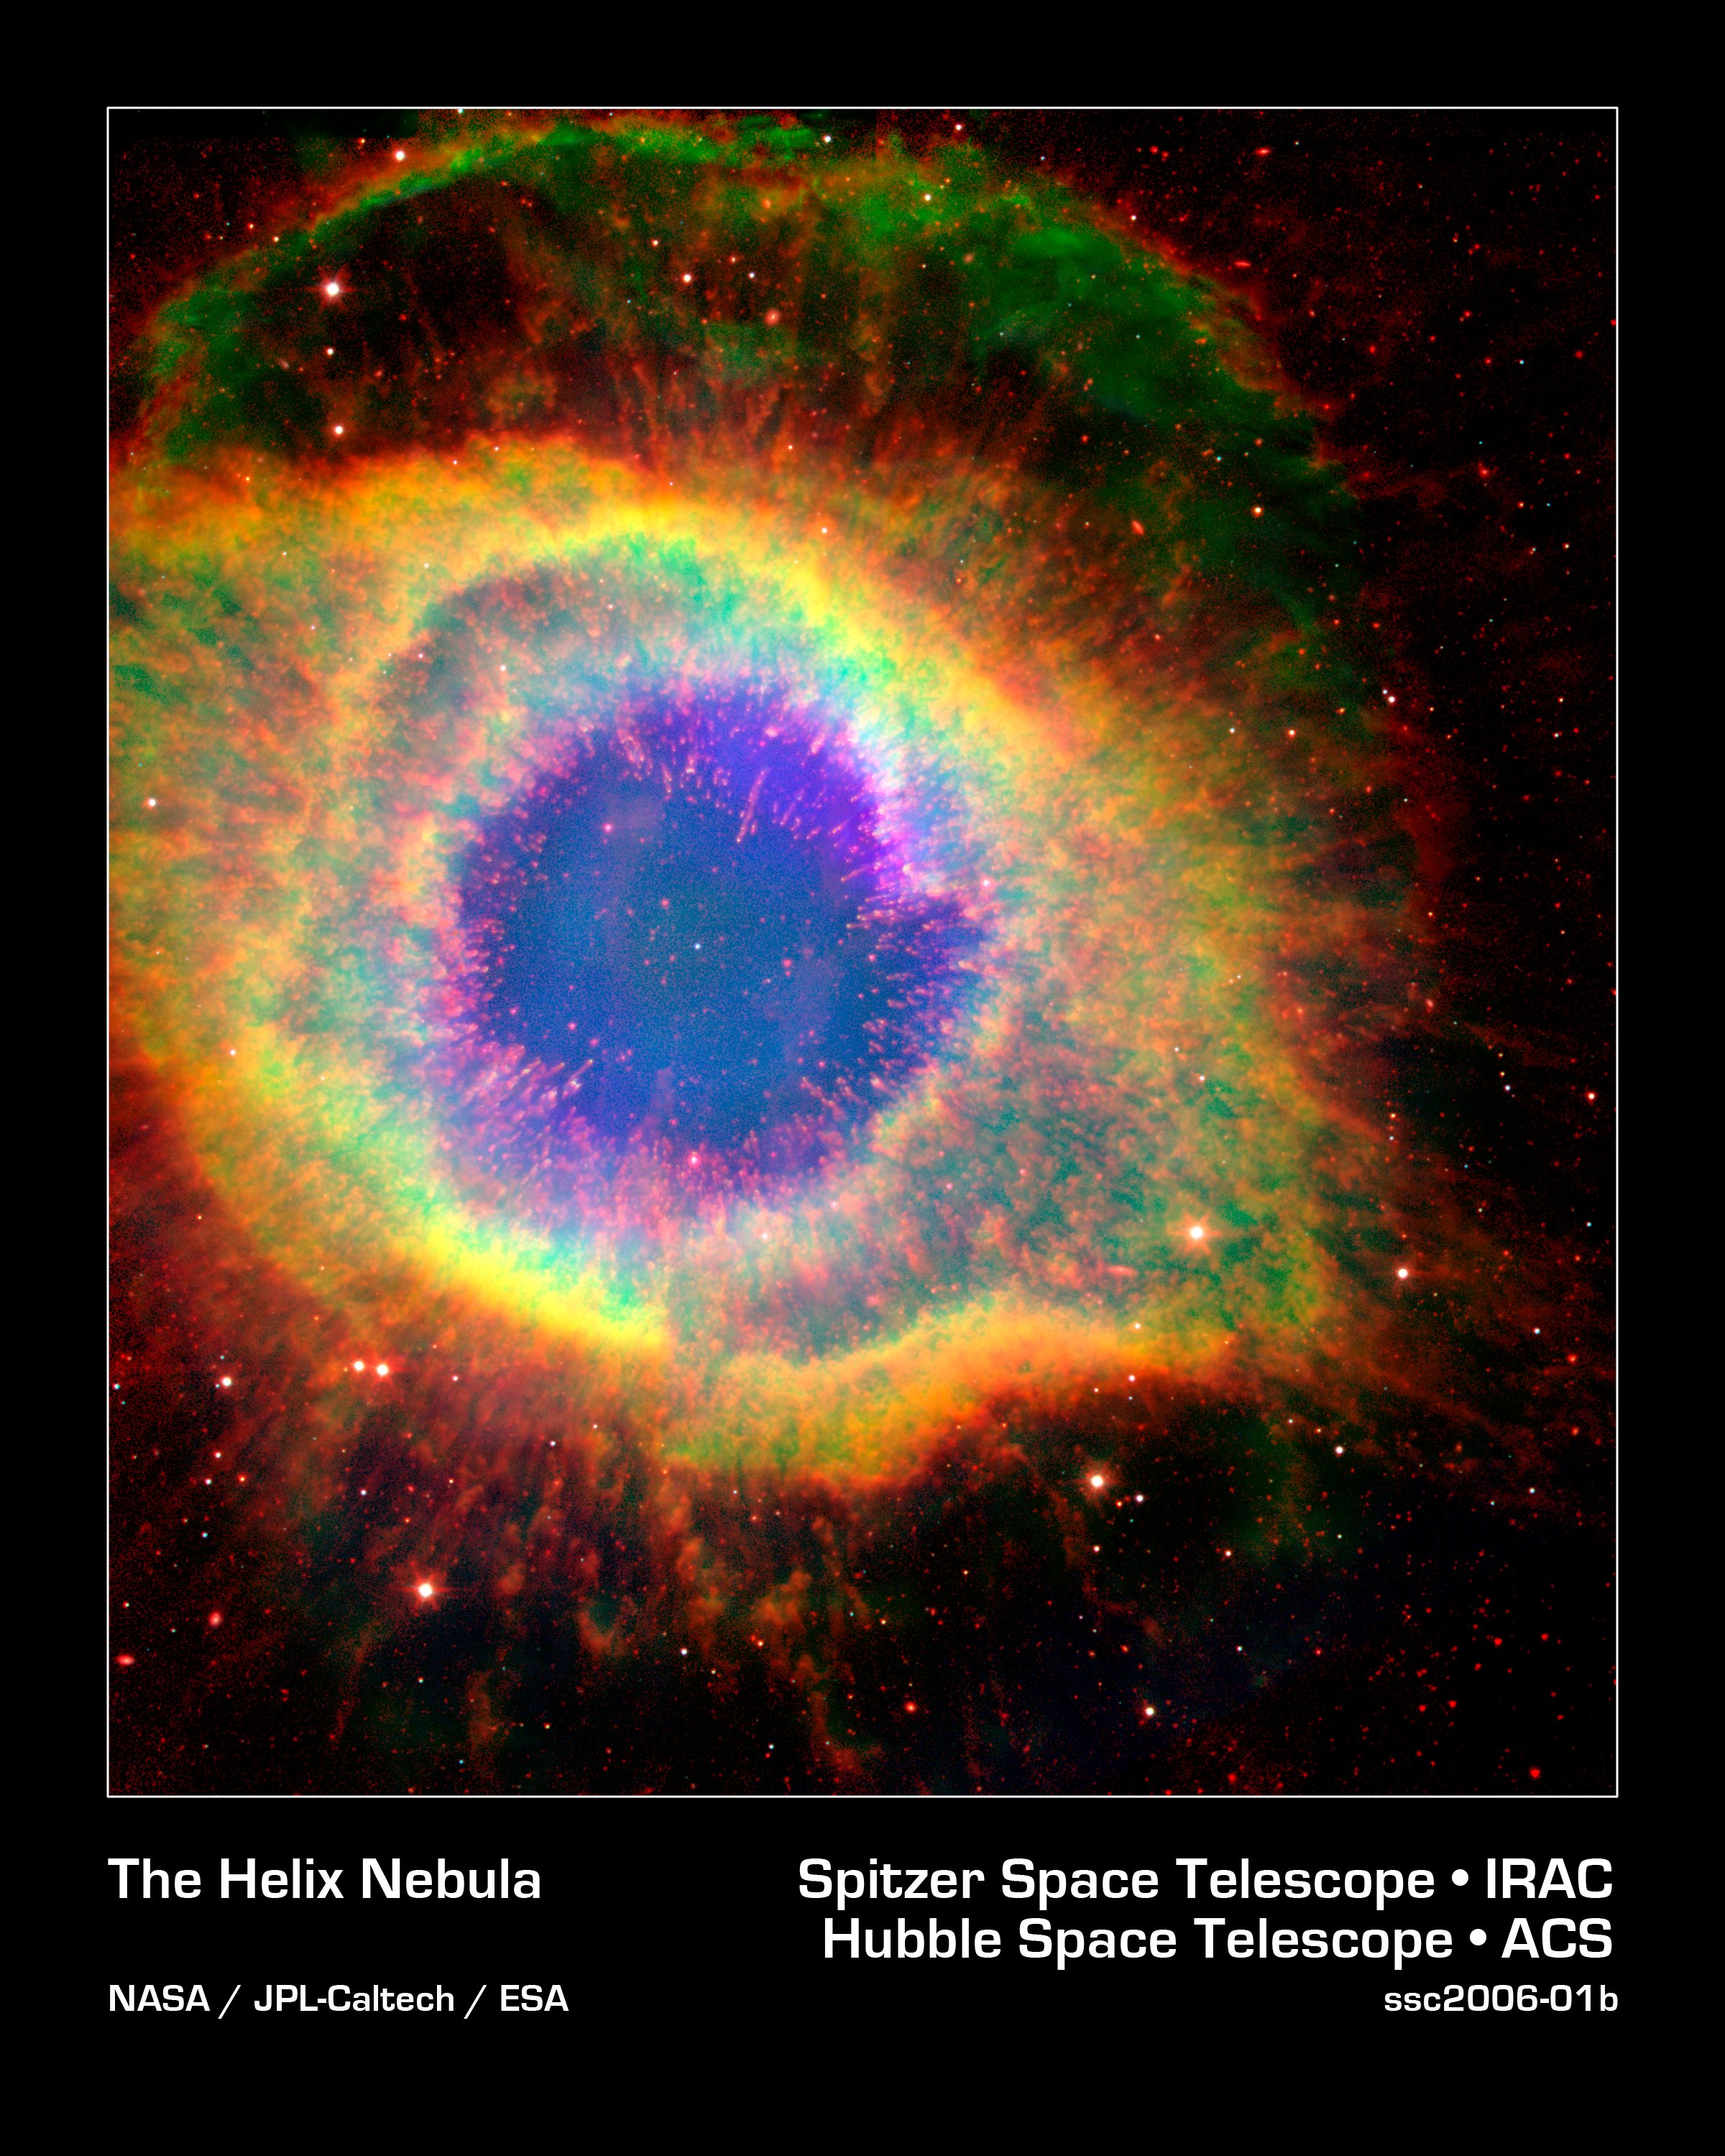

The Mark of a Dying Star

Six hundred and fifty light-years away in the constellation Aquarius, a dead star about the size of Earth, is refusing to fade away peacefully. In death, it is spewing out massive amounts of hot gas and intense ultraviolet radiation, creating a spectacular object called a "planetary nebula."

In this false-color image, NASA's Hubble and Spitzer Space Telescopes have teamed up to capture the complex structure of the object, called the Helix nebula, in unprecedented detail. The composite picture is made up of visible data from Hubble and infrared data from Spitzer.

The dead star, called a white dwarf, can be seen at the center of the image as a white dot. All of the colorful gaseous material seen in the image was once part of the central star, but was lost in the death throes of the star on its way to becoming a white dwarf. The intense ultraviolet radiation being released by the white dwarf is heating and destabilizing the molecules in its surrounding environment, starting from the inside out.

Like an electric stovetop slowly heating up from the center first, the hottest and most unstable gas molecules can be seen at the center of the nebula as wisps of blue. The transition to more stable and cooler molecules is clearly depicted as the color of the gas changes from very hot (blue) to hot (yellow) and warm (red).

A striking feature of the Helix, first revealed by ground-based images, is its collection of thousands of filamentary structures, or strands of gas. In this image the filaments can be seen under the transparent blue gas as red lines radiating out from the center. Astronomers believe that the molecules in these filaments are able to stay cooler and more stable because dense clumps of materials are shielding them from ultraviolet radiation.

This image is a composite showing ionized H-alpha (green) and O III (blue) gases from the Hubble Space Telescope, and molecular hydrogen (red) from Spitzer observations at 4.5 and 8.0 microns.

Credit: NASA/JPL-Caltech/ESA/J. Hora (Harvard-Smithsonian CfA), C.R. O'Dell (Vanderbilt University)